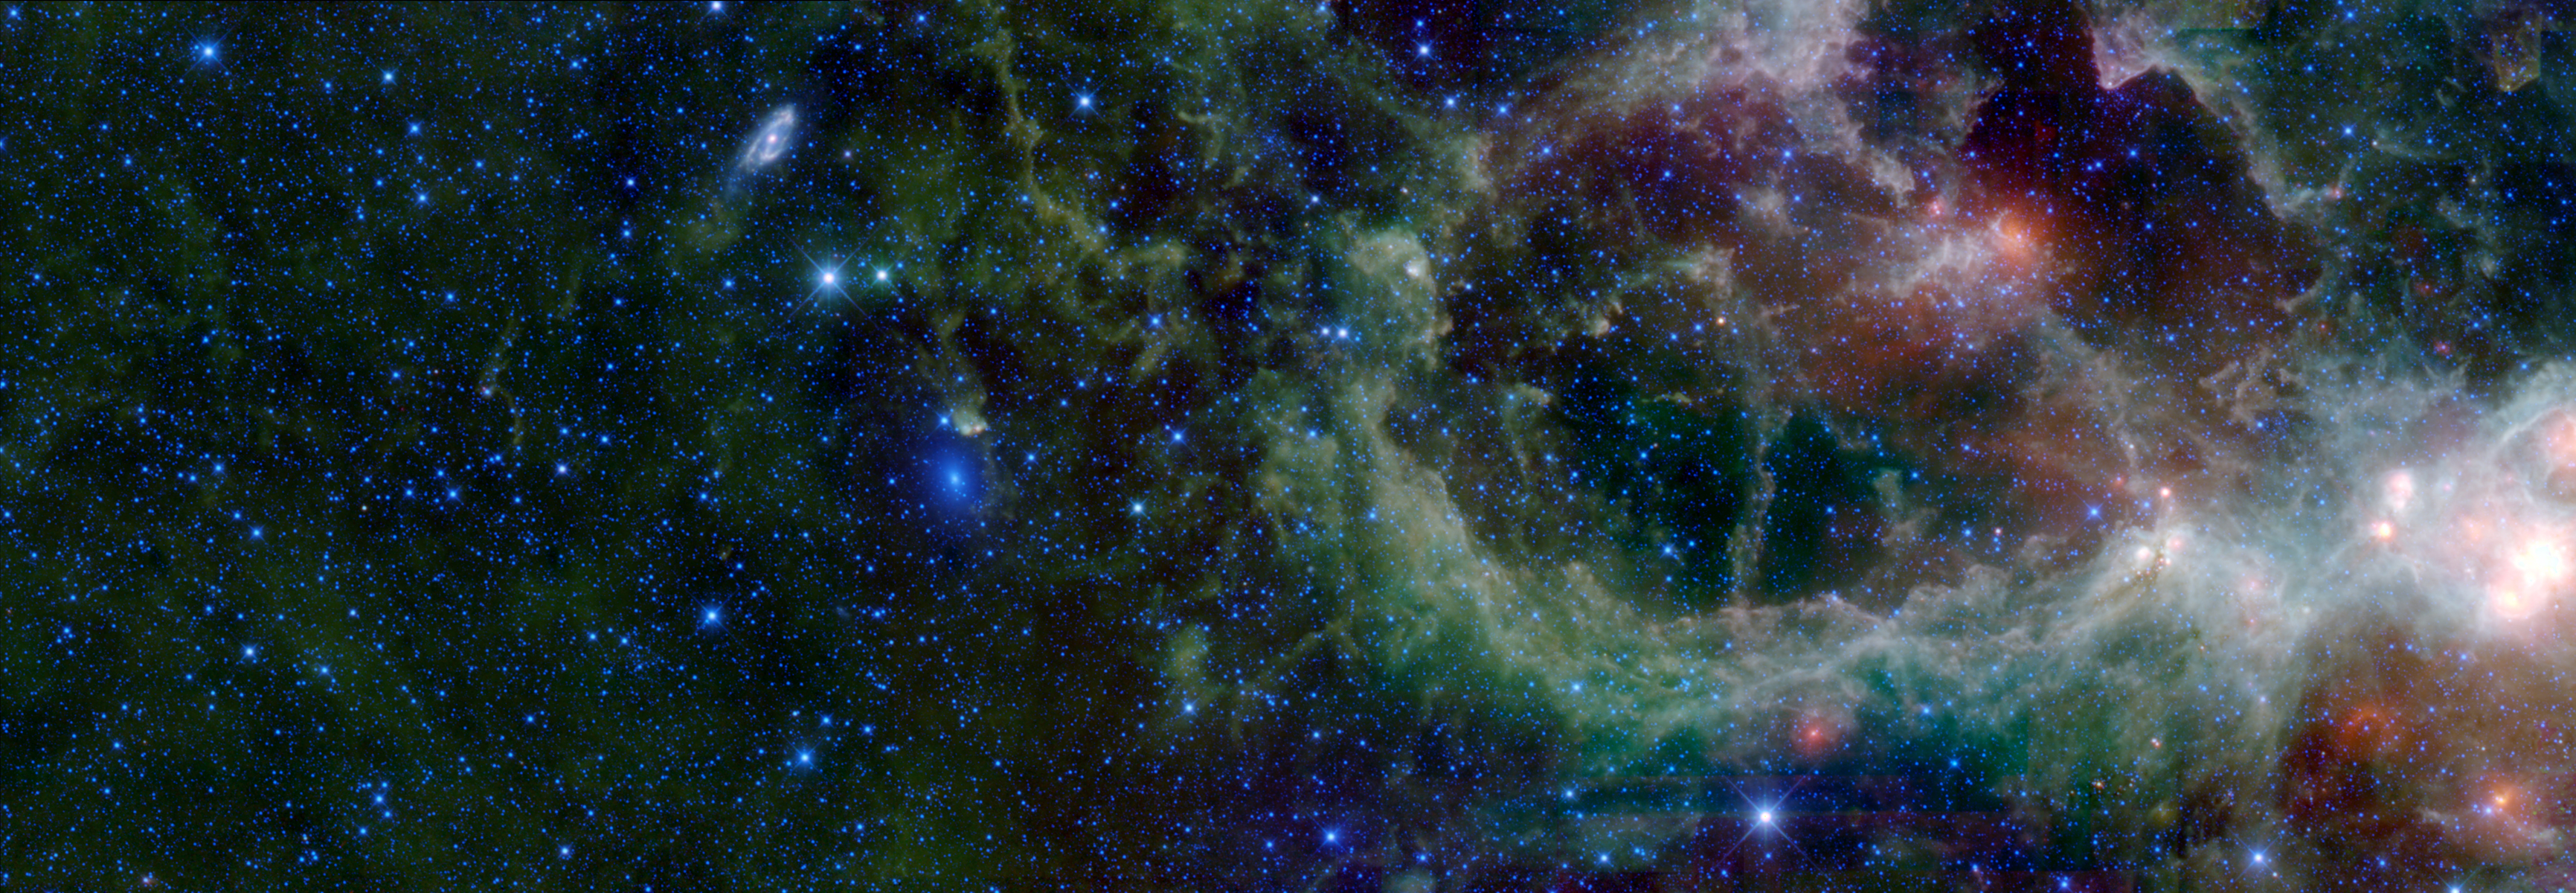

Maffei 1 and 2

Package Imaged A

Package Imaged B

A mosaic of images from WISE in the constellation of Cassiopeia. This region contains a large star forming nebula within the Milky Way Galaxy, called IC 1805 (sometimes called the Heart Nebula), a portion of which is seen at the right of the image. IC 1805 is over 6 thousand light-years from Earth. Also visible in this image are two nearby galaxies, Maffei 1 and Maffei 2. In visible light these galaxies are hidden by dust in IC 1805 and were unknown until 1968 when Paolo Maffei found them using infrared observations. Both galaxies contain billions of stars and are located some 10 million light-years away (well outside our own Milky Way Galaxy). Maffei 1 is the bluish elliptical object in the center of the image. It is a Lenticular type galaxy, which has a disk-like structure and a central bulge but no spiral structure or appreciable dust content. Maffei 2 (to the upper left of Maffei 1) is a Spiral type galaxy that also has a disk shape, but with a bar-like central bulge and two prominent dusty spiral arms.

The image size is about 1.6 by 4.5 degrees (the full Moon is about 0.5 degrees across by comparison). Since this is an image of invisible infrared light, blue is mapped to the WISE 3.4 & 4.6 micron channels and is dominated by star light. Green represents the WISE 12 micron channel, and red is the 22 micron channel, which are dominated by infrared emission from warm interstellar dust.

The original 62MB (11,795 x 4087) TIFF file can be downloaded here: Maffei1_2.tiff.

NASA’s Jet Propulsion Laboratory, Pasadena, Calif., manages the Wide-field Infrared Survey Explorer for NASA’s Science Mission Directorate, Washington. The mission’s principal investigator, Edward Wright, is at UCLA. The mission was competitively selected under NASA’s Explorers Program managed by the Goddard Space Flight Center, Greenbelt, Md. The science instrument was built by the Space Dynamics Laboratory, Logan, Utah, and the spacecraft was built by Ball Aerospace & Technologies Corp., Boulder, Colo. Science operations and data processing take place at the Infrared Processing and Analysis Center at the California Institute of Technology in Pasadena. Caltech manages JPL for NASA.

Credit: NASA/JPL-Caltech/UCLA